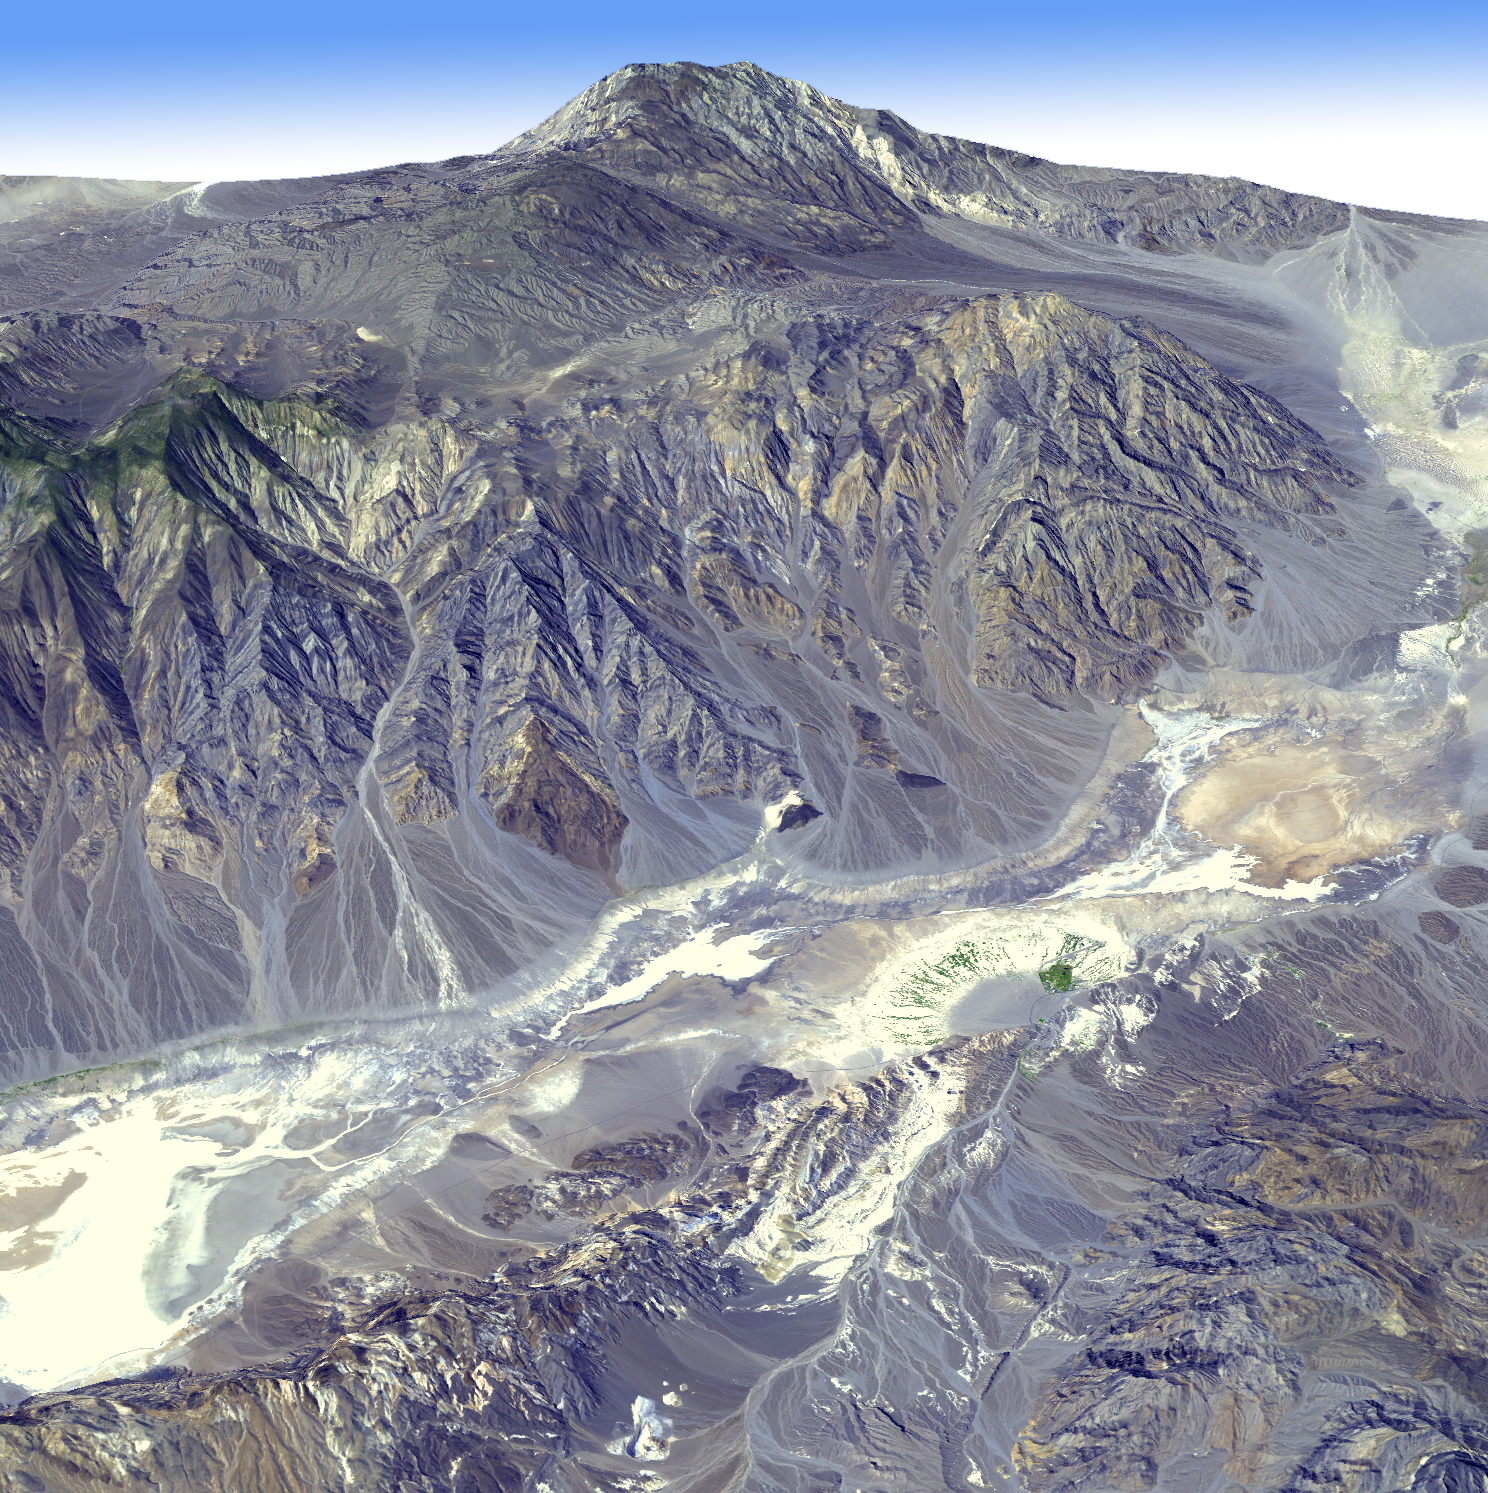

Death Valley, California

Death Valley, Calif., has the lowest point in North America, Badwater at 85.5 meters (282 feet) below sea level. It is also the driest and hottest location in North America. Located in eastern California and western Nevada, Death Valley forms part of Death Valley National Park. The region is characterized by deep valleys and high mountain ranges, located in the large Basin and Range province of the western United States. This view looking towards the northwest was created by draping an Advanced Spaceborne Thermal Emission and Reflection Radiometer (ASTER) simulated natural color image over digital topography from the ASTER Global Digital Elevation Model (GDEM) data set. Furnace Creek ranch in the right foreground is the only place on the valley floor where vegetation grows year-round due to water channeled through Furnace Creek. The ASTER scene was acquired September 24, 2003, and is located near 36.4 degrees north latitude, 116.9 degrees west longitude.

With its 14 spectral bands from the visible to the thermal infrared wavelength region and its high spatial resolution of 15 to 90 meters (about 50 to 300 feet), ASTER images Earth to map and monitor the changing surface of our planet. ASTER is one of five Earth-observing instruments launched December 18, 1999, on NASA’s Terra satellite. The instrument was built by Japan’s Ministry of Economy, Trade and Industry. A joint U.S./Japan science team is responsible for validation and calibration of the instrument and the data products.

The broad spectral coverage and high spectral resolution of ASTER provides scientists in numerous disciplines with critical information for surface mapping and monitoring of dynamic conditions and temporal change. Example applications are: monitoring glacial advances and retreats; monitoring potentially active volcanoes; identifying crop stress; determining cloud morphology and physical properties; wetlands evaluation; thermal pollution monitoring; coral reef degradation; surface temperature mapping of soils and geology; and measuring surface heat balance.

The U.S. science team is located at NASA’s Jet Propulsion Laboratory, Pasadena, Calif. The Terra mission is part of NASA’s Science Mission Directorate.

Credit: NASA/GSFC/METI/ERSDAC/JAROS, and U.S./Japan ASTER Science Team